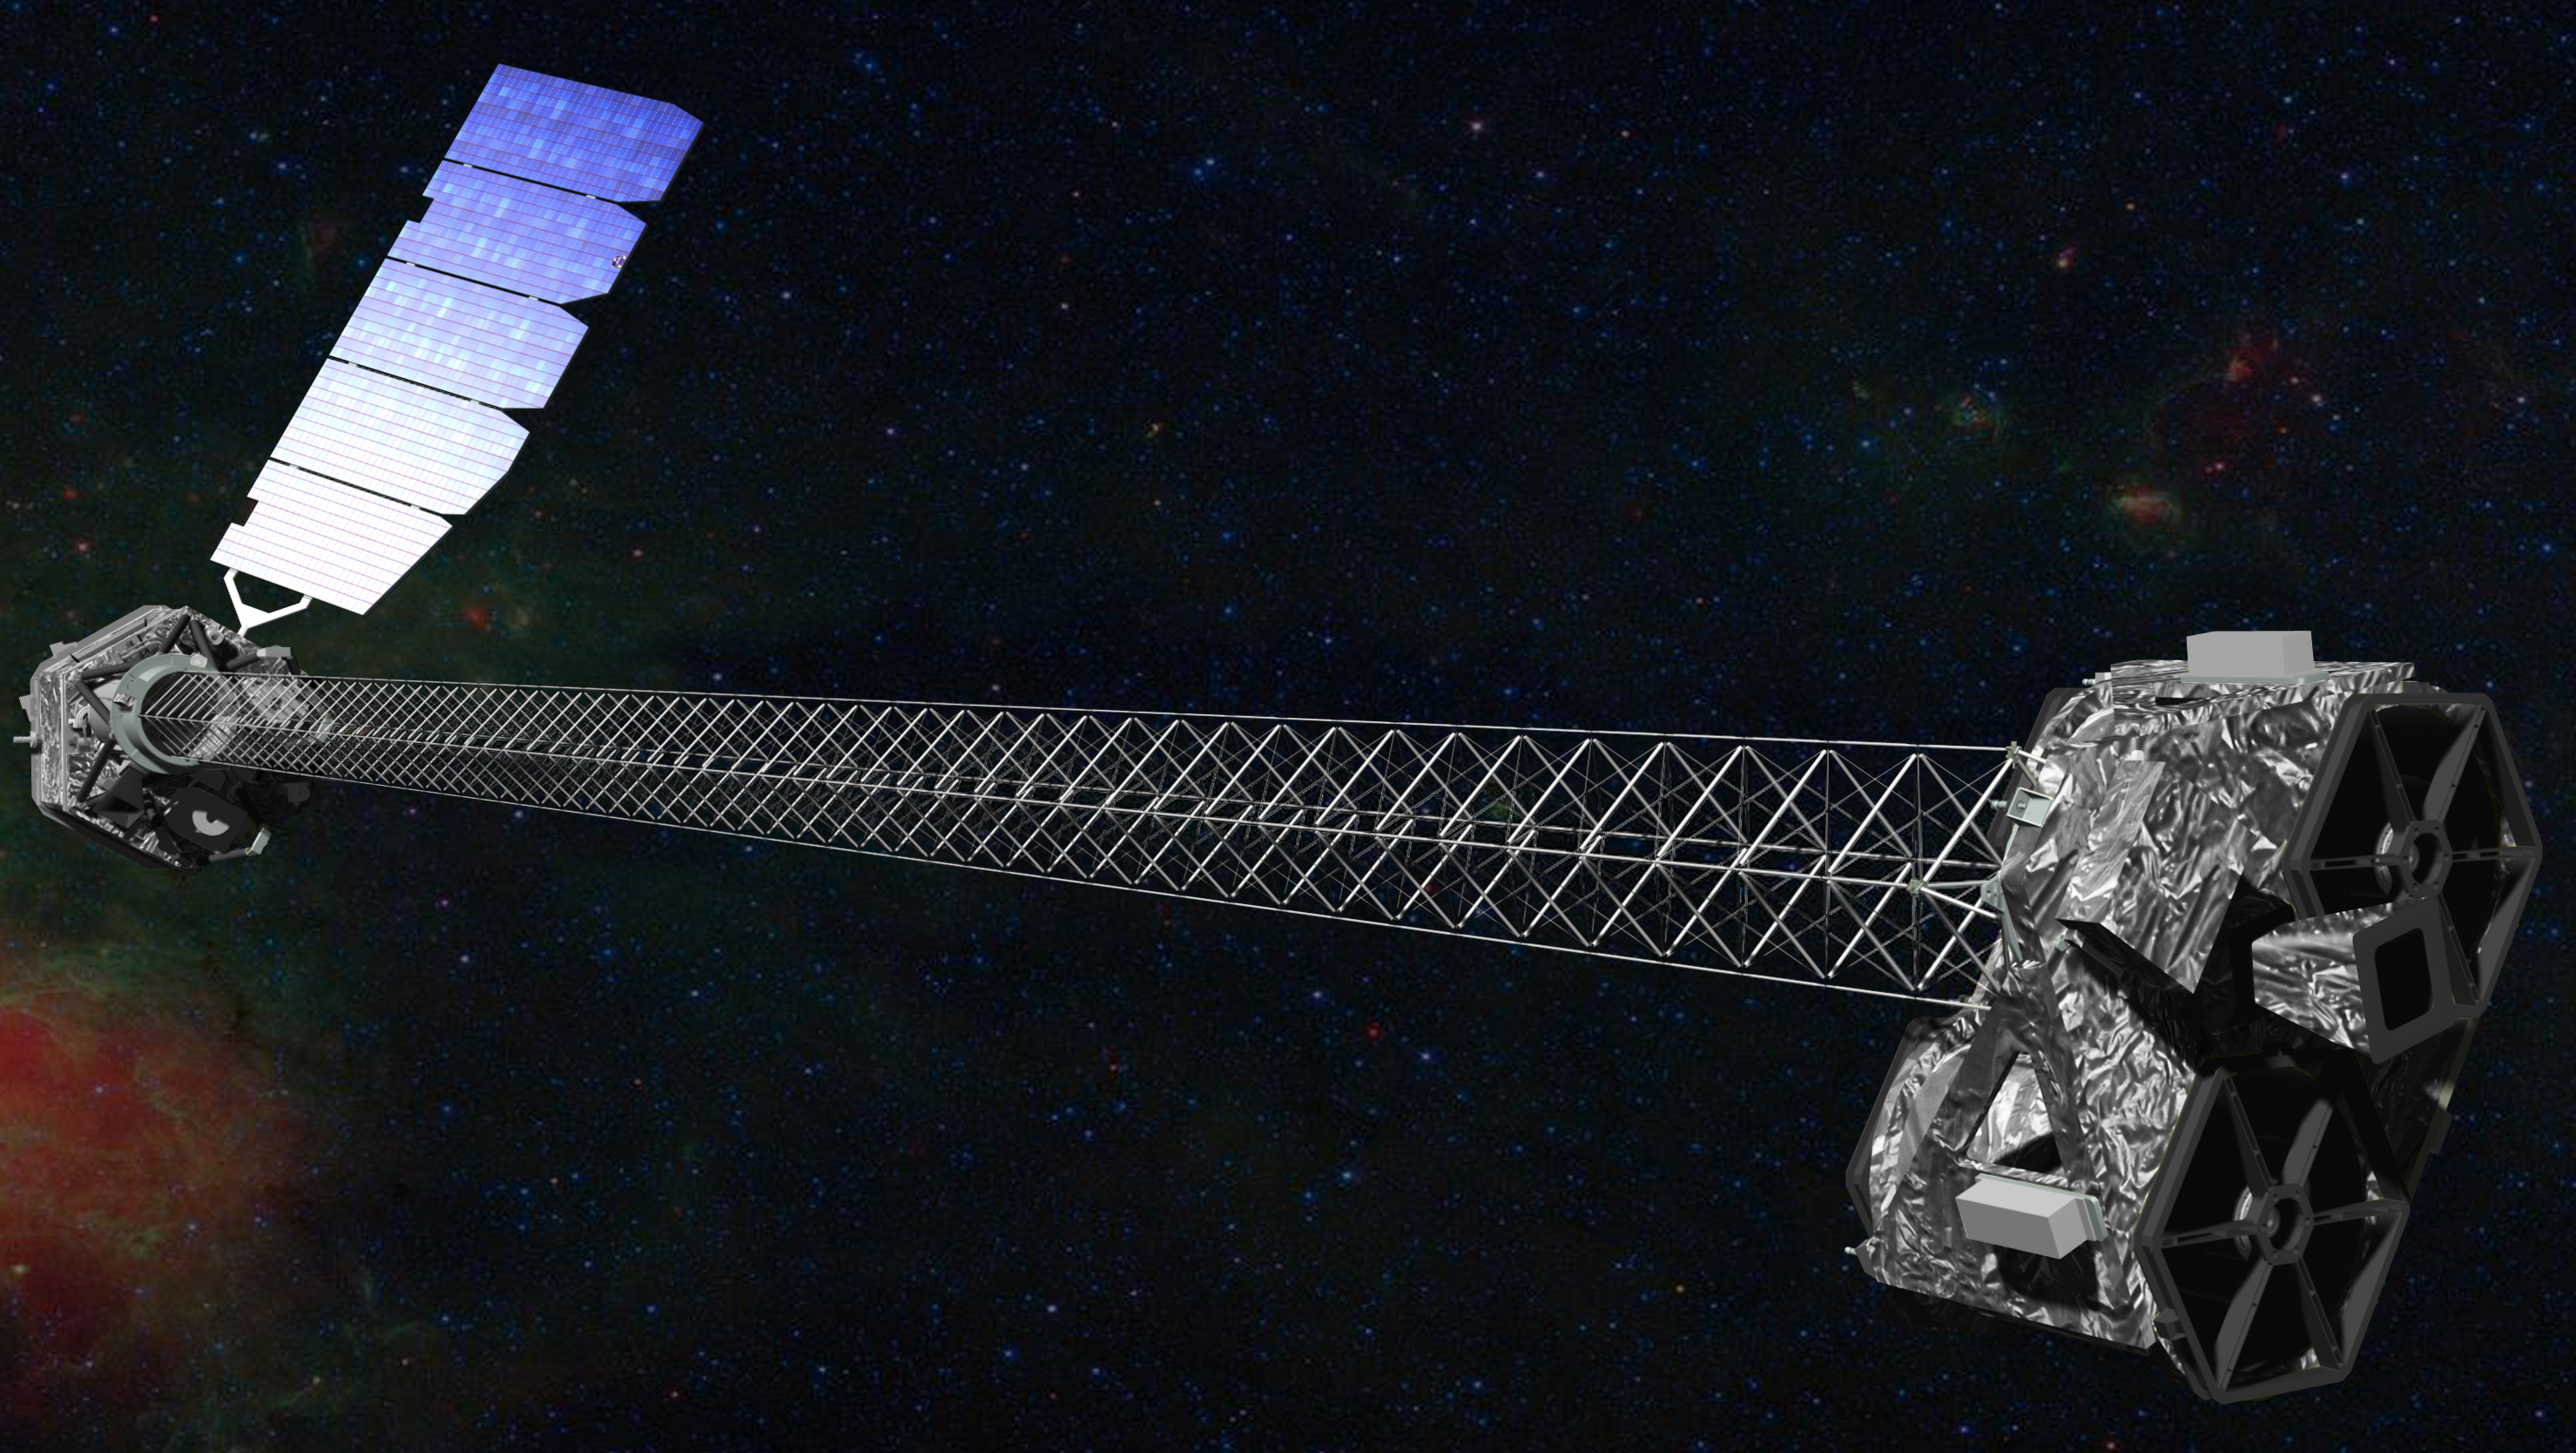

Artist’s Concept of NuSTAR

Artist’s concept of NuSTAR on orbit. NuSTAR has a 10-m (30′) mast that deploys after launch to separate the optics modules (right) from the detectors in the focal plane (left). The spacecraft, which controls NuSTAR’s pointings, and the solar panels are with the focal plane. NuSTAR has two identical optics modules in order to increase sensitivity. The background is an image of the Galactic center obtained with the Chandra X-ray Observatory.

NuSTAR’s mission operations center is at UC Berkeley. The outreach program is based at Sonoma State University, Rohnert Park, Calif. NASA’s Explorer Program is managed by Goddard. JPL is managed by Caltech for NASA.

Credit: NASA/JPL-Caltech